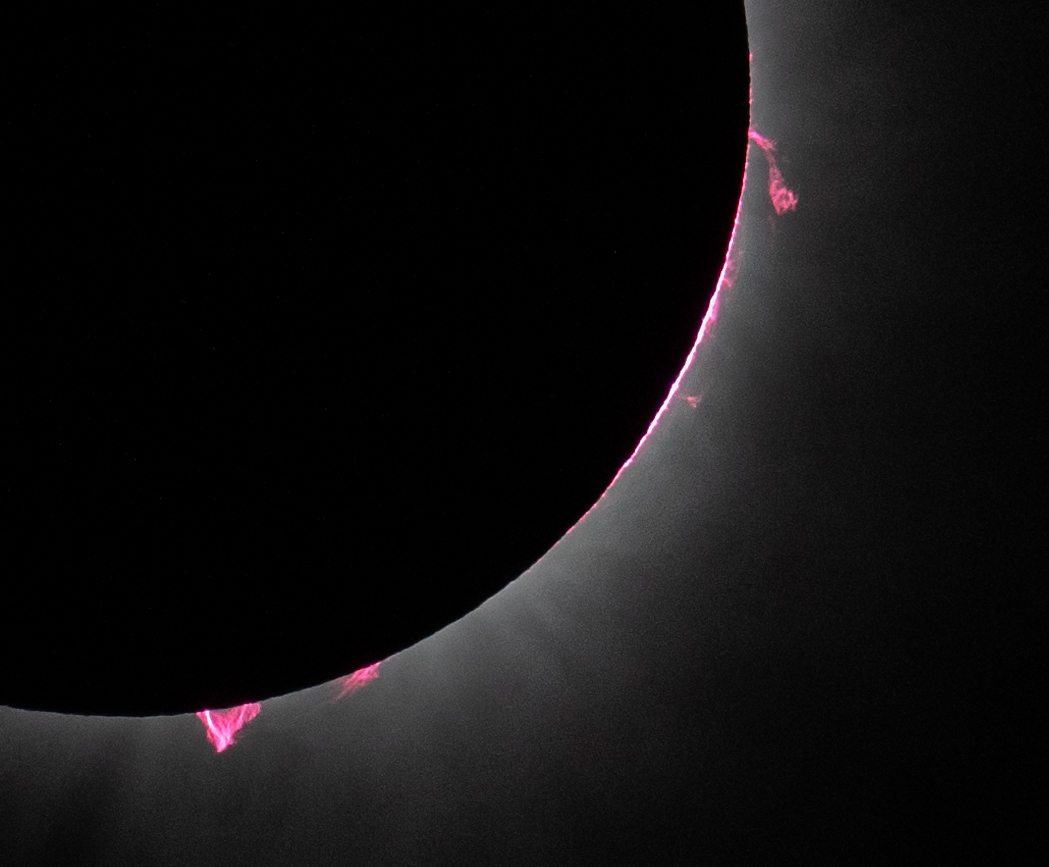

2024 Total Solar Eclipse

Solar prominences are seen during a total solar eclipse in Dallas, Texas on Monday, April 8, 2024. A total solar eclipse swept across a narrow portion of the North American continent from Mexico’s Pacific coast to the Atlantic coast of Newfoundland, Canada. A partial solar eclipse was visible across the entire North American continent along with parts of Central America and Europe.

Credit: NASA/Keegan Barber